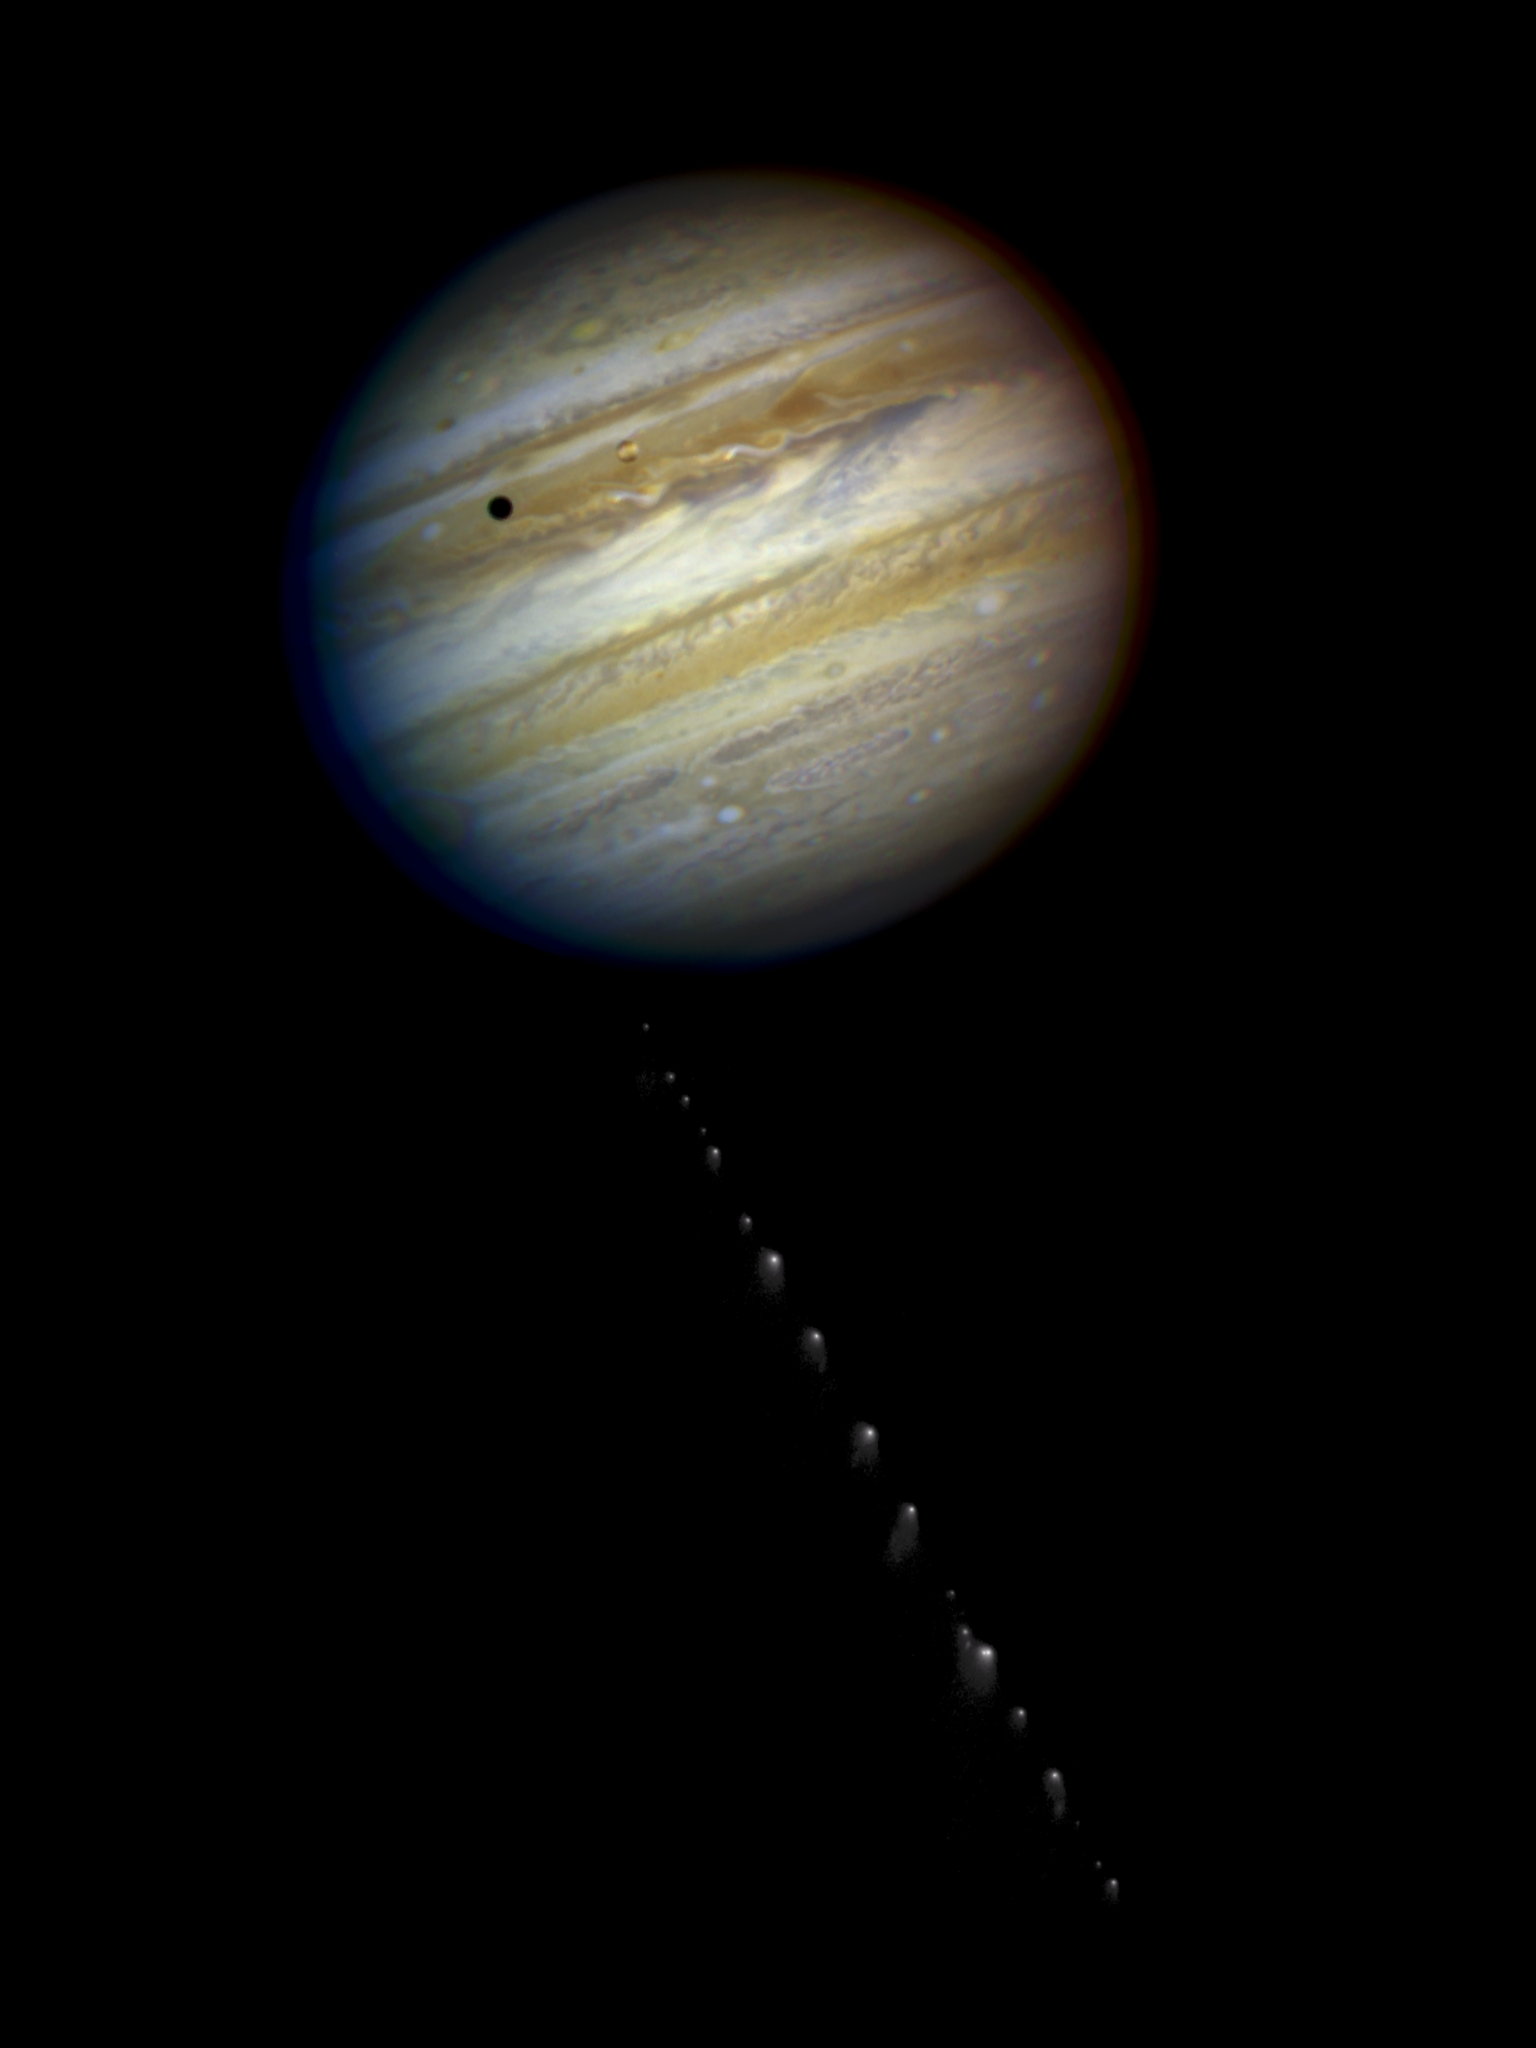

Photo Illustration of Comet P/Shoemaker-Levy 9 and Planet Jupiter

This is a composite photo, assembled from separate images of Jupiter and Comet P/Shoemaker-Levy 9, as imaged by the Wide Field & Planetary Camera 2 (WFPC2), aboard. NASA's Hubble Space Telescope (HST).

Jupiter was imaged on May 18, 1 994, when the giant planet was at a distance of 420 million miles (670 million km) from Earth. This "true-color" picture was assembled from separate HST exposures in red, blue, and green light. Jupiter's rotation between exposures creates the blue and red fringe on either side of the disk. HST can resolve details in Jupiter's magnificent cloud belts and zones as small as 200 miles (320 km) across (wide field mode). This detailed view is only surpassed by images from spacecraft that have traveled to Jupiter.

The dark spot on the disk of Jupiter is the shadow of the inner moon lo. This volcanic moon appears as an orange and yellow disk just to the upper right of the shadow. Though lo is approximately the size of Earth's Moon (but 2,000 times farther away), HST can resolve surface details.

When the comet was observed on May 17, its train of 21 icy fragments stretched across 710 thousand miles (1.1 million km) of space, or 3 times the distance between Earth and the Moon This required six WFPC exposures along the comet train to include all the nuclei. The image was taken in red light.

The apparent angular size of Jupiter relative to the comet, and its angular separation from the comet when the images were taken, have been modified for illustration purposes.

Credit: NASA, ESA, H. Weaver and E. Smith (STScI) and J. Trauger and R. Evans (Jet Propulsion Laboratory)